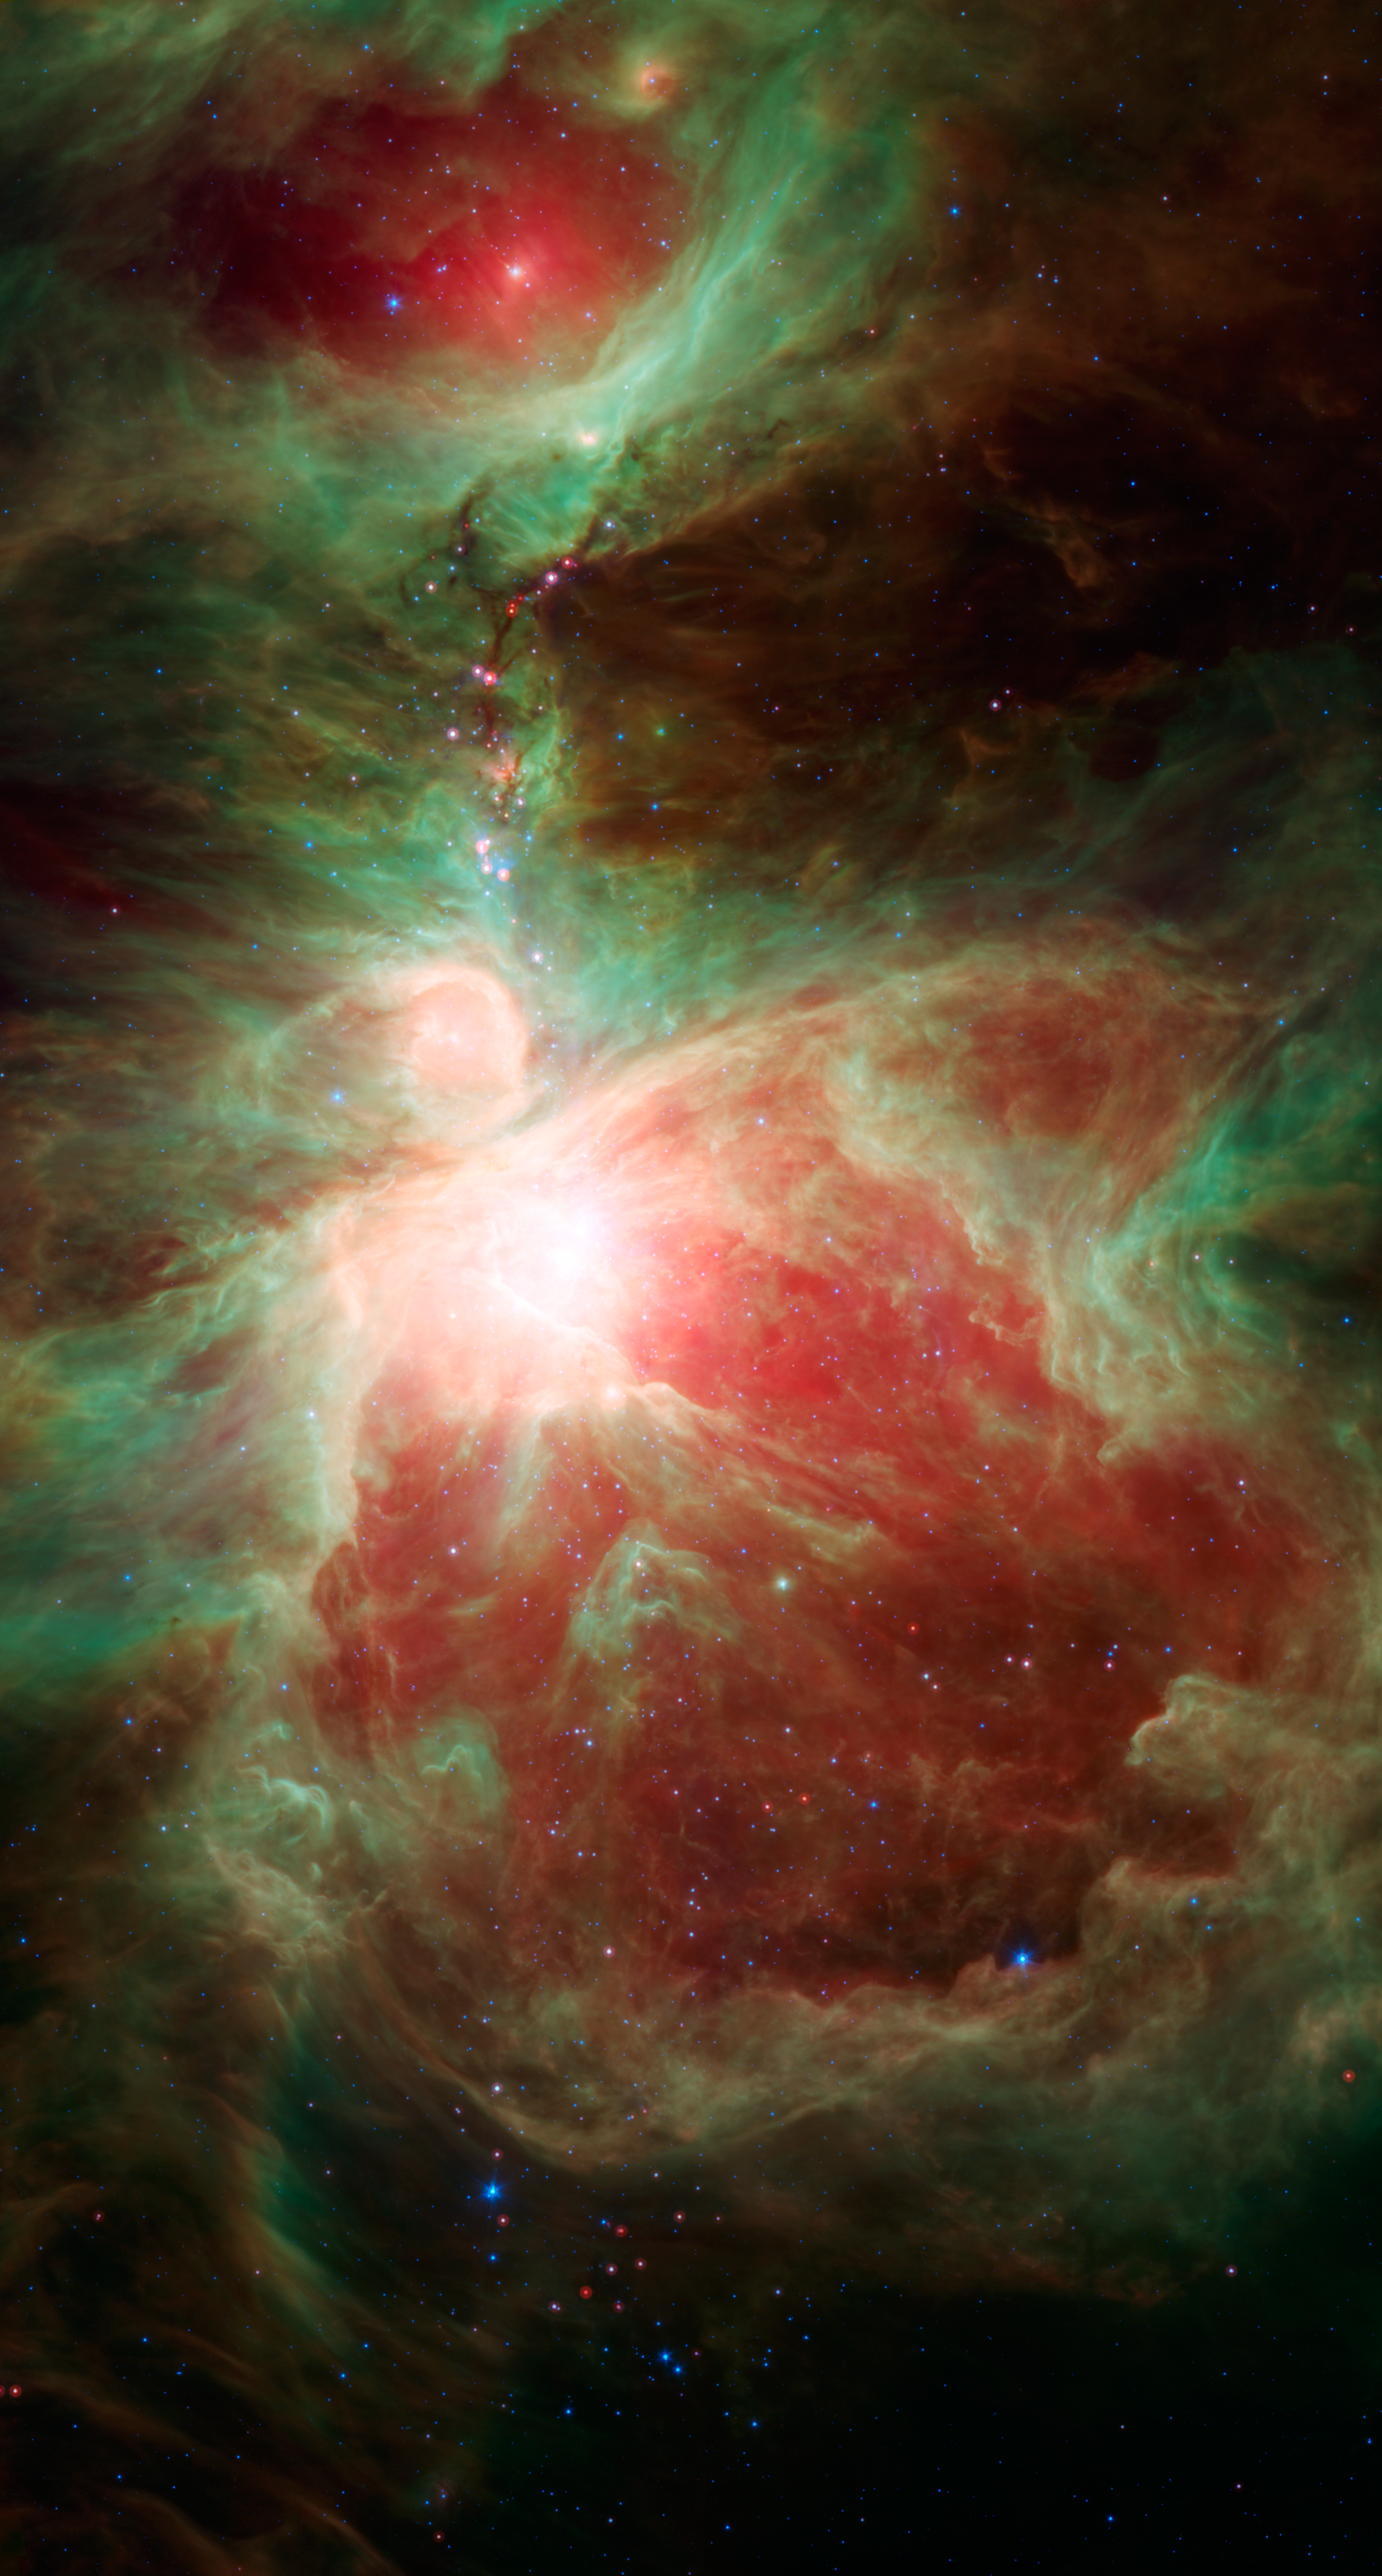

Stars Adorn Orion's Sword

This image from NASA's Spitzer Space Telescope shows what lies near the sword of the constellation Orion -- an active stellar nursery containing thousands of young stars and developing protostars. Many will turn out like our sun. Some are even more massive. These massive stars light up the Orion nebula, which is seen here as the bright region near the center of the image.

To the north of the Orion nebula is a dark filamentary cloud of cold dust and gas, over 5 light-years in length, containing ruby red protostars that jewel the hilt of Orion's sword. These are the newest generation of stars in this stellar nursery, and include the protostar HOPS 68, where Spitzer spotted tiny green crystals in a surrounding cloud of gas.

Credit: NASA/JPL-Caltech/T. Megeath (University of Toledo, Ohio)